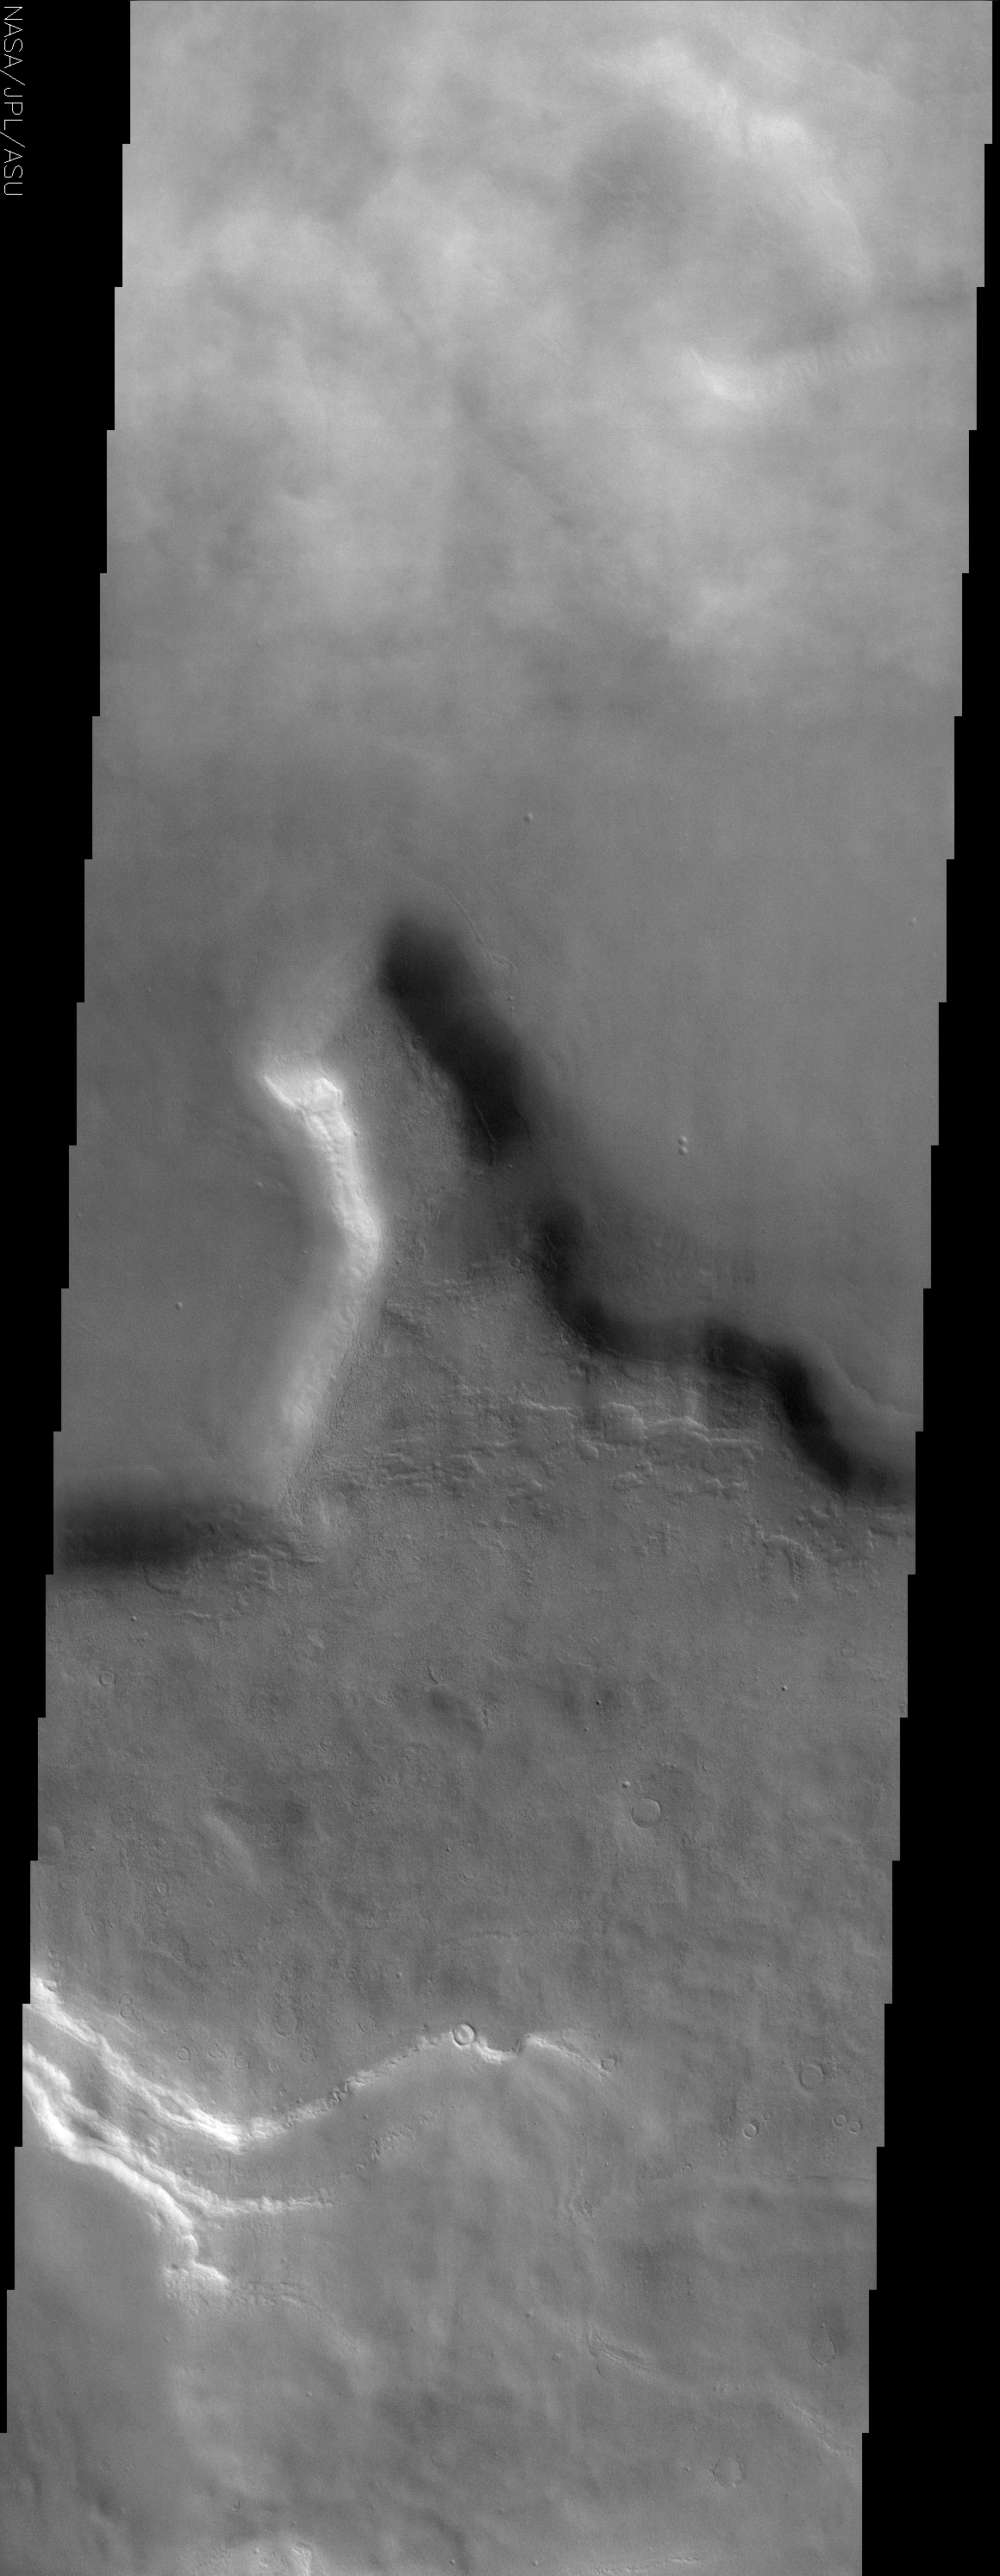

Clouds in the Northern Tempe Terra

(Released 2 May 2002)
The Science
This THEMIS visible image shows a region in northern Tempe Terra near 48° N, 75° W (285° E). Patchy water-ice clouds cover portions of the low-lying canyon at the top (north) of this image. Further south the atmosphere is clear and the knobby or “scabby” plains that are typical of many mid-latitude regions on Mars can be seen. These plains appear to mantle and modify a pre-existing surface, burying the older cratered terrain. This mantling layer has itself been modified to produce a pitted, knobby surface. The large mesa seen in this image has unusual deposits of material that occur preferentially on the cold, north-facing slopes. These deposits are seen frequently at mid-northern and southern latitudes, and have a distinct, rounded boundary that typically occurs at approximately the same distance below the ridge crest. It has been suggested that these deposits once draped the entire surface and have since been removed from all but the north-facing slopes. The presence of water ice in these layers is a likely possibility to account for their preservation only on the colder surfaces. The south-facing slopes lack this mantling material, and show clear evidence for layering in the rock units that form the mesa.

The Story
This deep and murky-looking depression is in an area called “Tempe Terra,” a lilting, alliterative name that seems almost a little too merry for this kind of terrain.

If the top of the image looks a little smudgy, that’s because patchy water-ice clouds hang over the low lying canyon. Further south, where the air is clear, you can see some “scabby” plains (particularly in the high-res image, where the knobby patches of raised surface areas sort of do look like crusted-over dirt wounds). These plains cover a more ancient, cratered surface, but have been eroded away enough to form these scabby-seeming features.

The large mesa in this image has some odd deposits of material on its cold, north-facing slopes. Could these deposits have been all over the surface of Mars long ago, but then were subsequently eroded away in most places on the planet? Did water ice on the colder surfaces preserve the last vestiges of these deposits so that scientists have the advantage of studying them today?

While those answers won’t be clear for a while, the south-facing slopes don’t have this piled on material. That makes it easier to see the rock layers in the mesa. Layers are important to study, because they tell what has happened to the planet geologically over its history. The bottom layers are usually the oldest (unless some geologic force has pushed them up), so looking at each layer can give an idea of what happened first and last . . . and maybe even how long each period of time lasted.

Credit: NASA/JPL/Arizona State University